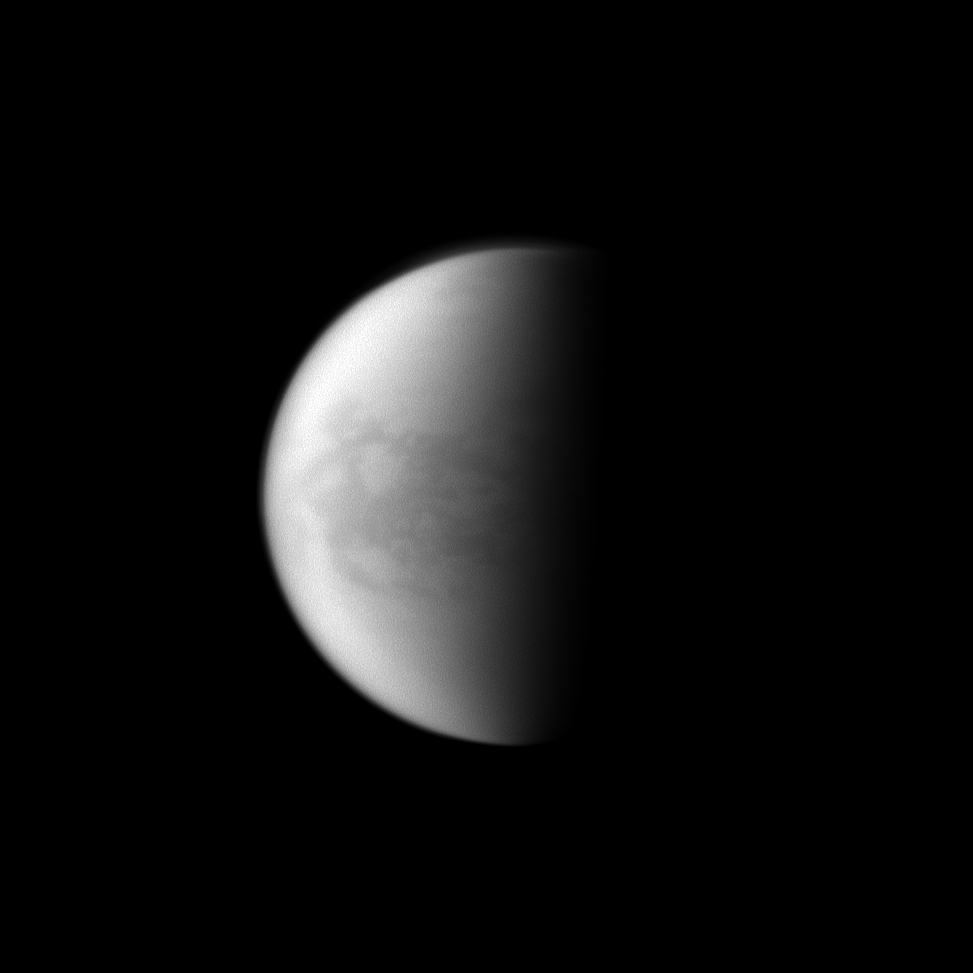

A Look at Belet

The Cassini spacecraft looks toward Saturn’s largest moon and maps the dark Belet region on Titan.

Lit terrain seen here is in the area between the trailing hemisphere and Saturn-facing side of Titan (5,150 kilometers, or 3,200 miles across). North on Titan is up.

The image was taken with the Cassini spacecraft narrow-angle camera on April 24, 2010 using a spectral filter sensitive to wavelengths of ultraviolet light centered at 938 nanometers. The view was acquired at a distance of approximately 1.9 million kilometers (1.2 million miles) from Titan and at a Sun-Titan-spacecraft, or phase, angle of 82 degrees. Image scale is 11 kilometers (7 miles) per pixel.

The Cassini-Huygens mission is a cooperative project of NASA, the European Space Agency and the Italian Space Agency. The Jet Propulsion Laboratory, a division of the California Institute of Technology in Pasadena, manages the mission for NASA’s Science Mission Directorate, Washington, D.C. The Cassini orbiter and its two onboard cameras were designed, developed and assembled at JPL. The imaging operations center is based at the Space Science Institute in Boulder, Colo.

Credit: NASA/JPL/Space Science Institute